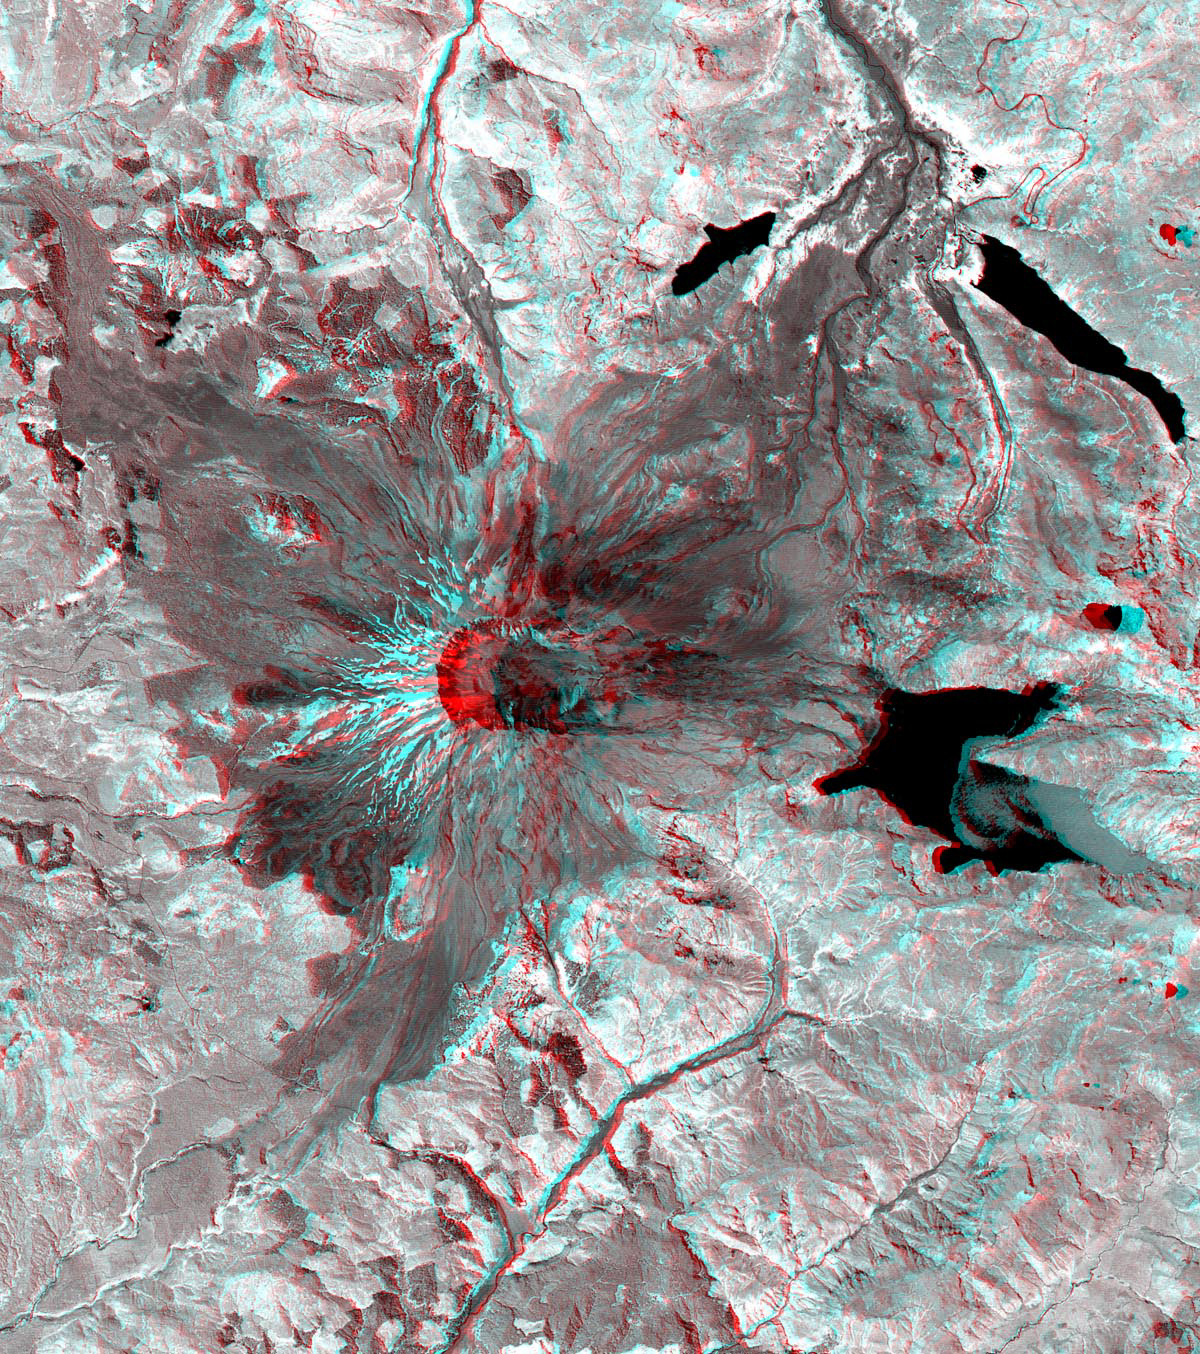

Mt. St. Helens

This 3-D anaglyph image of Mt. St. Helens volcano combines the nadir-looking and back-looking band 3 images of ASTER. To view the image in stereo, you will need blue-red glasses. Make sure to look through the red lens with your left eye.

Figure 1: This ASTER image of Mt. St. Helens volcano in Washington was acquired on August 8, 2000 and covers an area of 37 by 51 km. Mount Saint Helens, a volcano in the Cascade Range of southwestern Washington that had been dormant since 1857, began to show signs of renewed activity in early 1980. On 18 May 1980, it erupted with such violence that the top of the mountain was blown off, spewing a cloud of ash and gases that rose to an altitude of 19 kilometers. The blast killed about 60 people and destroyed all life in an area of some 180 square kilometers (some 70 square miles), while a much larger area was covered with ash and debris. It continues to spit forth ash and steam intermittently. As a result of the eruption, the mountain’s elevation decreased from 2,950 meters to 2,549 meters. The image is centered at 46.2 degrees north latitude, 122.2 degrees west longitude.

Movie: The simulated fly-over was produced by draping ASTER visible and near infrared image data over a digital topography model, created from ASTER’s 3-D stereo bands. The color was computer enhanced to create a natural color image, where the vegetation appears green. The topography has been exaggerated 2 times to enhance the appearance of the relief.

The U.S. science team is located at NASA’s Jet Propulsion Laboratory, Pasadena, Calif. The Terra mission is part of NASA’s Science Mission Directorate.

Credit: NASA/GSFC/METI/ERSDAC/JAROS, and U.S./Japan ASTER Science Team